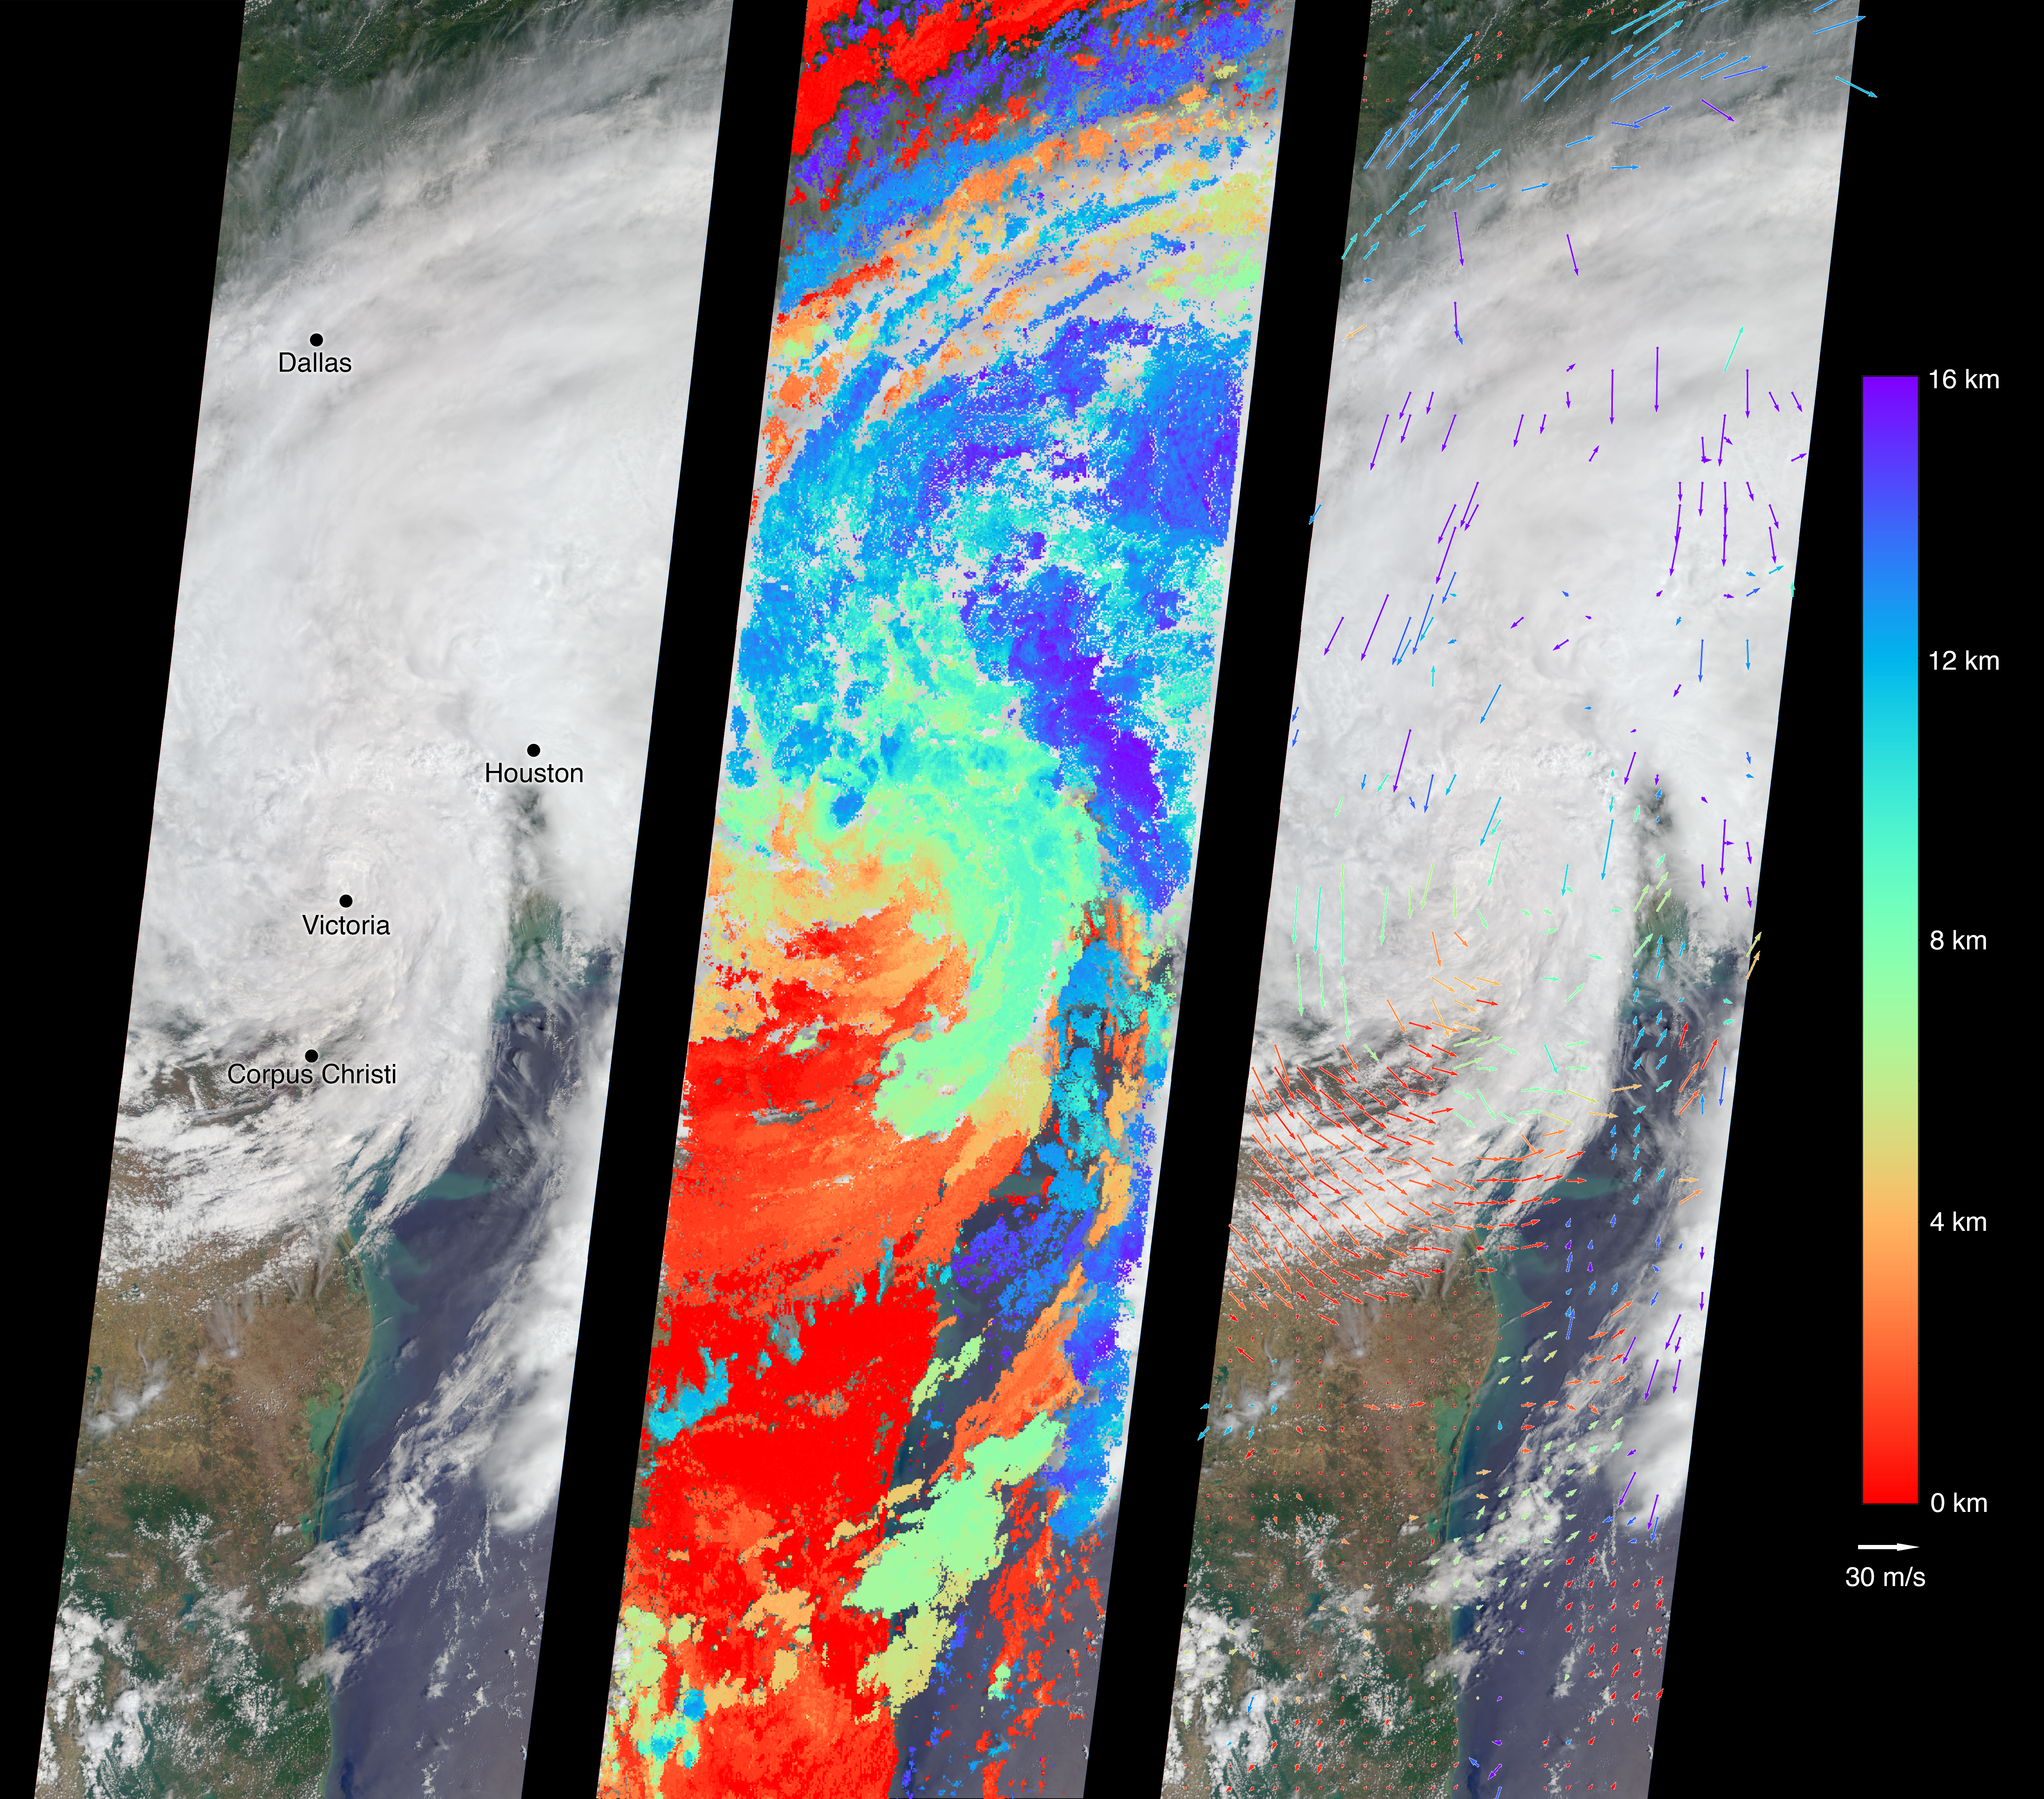

Tropical Storm Harvey Spotted by NASA’s MISR

On Aug. 27, 2017, the Multi-angle Imaging SpectroRadiometer (MISR) instrument on NASA’s Terra satellite passed over then-Tropical Storm Harvey about noon local time, the day after the storm first made landfall in Texas as a Category 4 hurricane. The MISR instrument is equipped with nine cameras that observe Earth at different angles over a time period of seven minutes. Geometric information from the multiple camera views is used to compute the cloud top heights, and motion of the clouds during the image sequence is used to calculate wind speed. This composite image shows the storm as viewed by the central, downward-looking camera (left), as well as the cloud top heights in kilometers (center) and the wind speeds (right) superimposed on the image. The length of the arrows is proportional to the wind speed, while their color shows the altitude at which the winds were calculated. Also included is an animation made by combining all nine images from the MISR cameras, showing the motion of the storm during the seven-minute period.

At this time, the center of the tropical storm was located just northwest of the city of Victoria and maximum wind speeds on the ground were around 40 miles per hour (65 kilometers per hour) according to the National Oceanic and Atmospheric Administration (NOAA), which matches well with the near-surface winds calculated by MISR to the west of Corpus Christi. In the 36 hours or so since it had made landfall, Harvey had weakened considerably — these images show that the eye had disappeared and much of the circular motion of storm had dissipated, as shown by the calculated wind directions. However, the area of very high clouds and strong winds near Houston shows that the storm was continuing to produce powerful rain bands. At this point, hydrographs managed by NOAA in downtown Houston were already recording flood stage at both the Buffalo Bayou (28 feet or 8.5 meters as of 12:15 p.m. CDT August 27) and the White Oak Bayou (40 feet or 12 meters at last record that morning). The MISR data show the storm clouds reaching an altitude of about 10 miles (16 kilometers).

These data were captured during Terra orbit 94108. MISR data are available through the NASA Langley Research Center; for more information, go to https://eosweb.larc.nasa.gov/project/misr/misr_table. MISR was built and is managed by NASA’s Jet Propulsion Laboratory in Pasadena, California, for NASA’s Science Mission Directorate in Washington, D.C. The Terra spacecraft is managed by NASA’s Goddard Space Flight Center in Greenbelt, Maryland. The MISR data were obtained from the NASA Langley Research Center Atmospheric Science Data Center in Hampton, Virginia. JPL is a division of Caltech in Pasadena.

Credit: NASA/GSFC/LaRC/JPL-Caltech, MISR Team